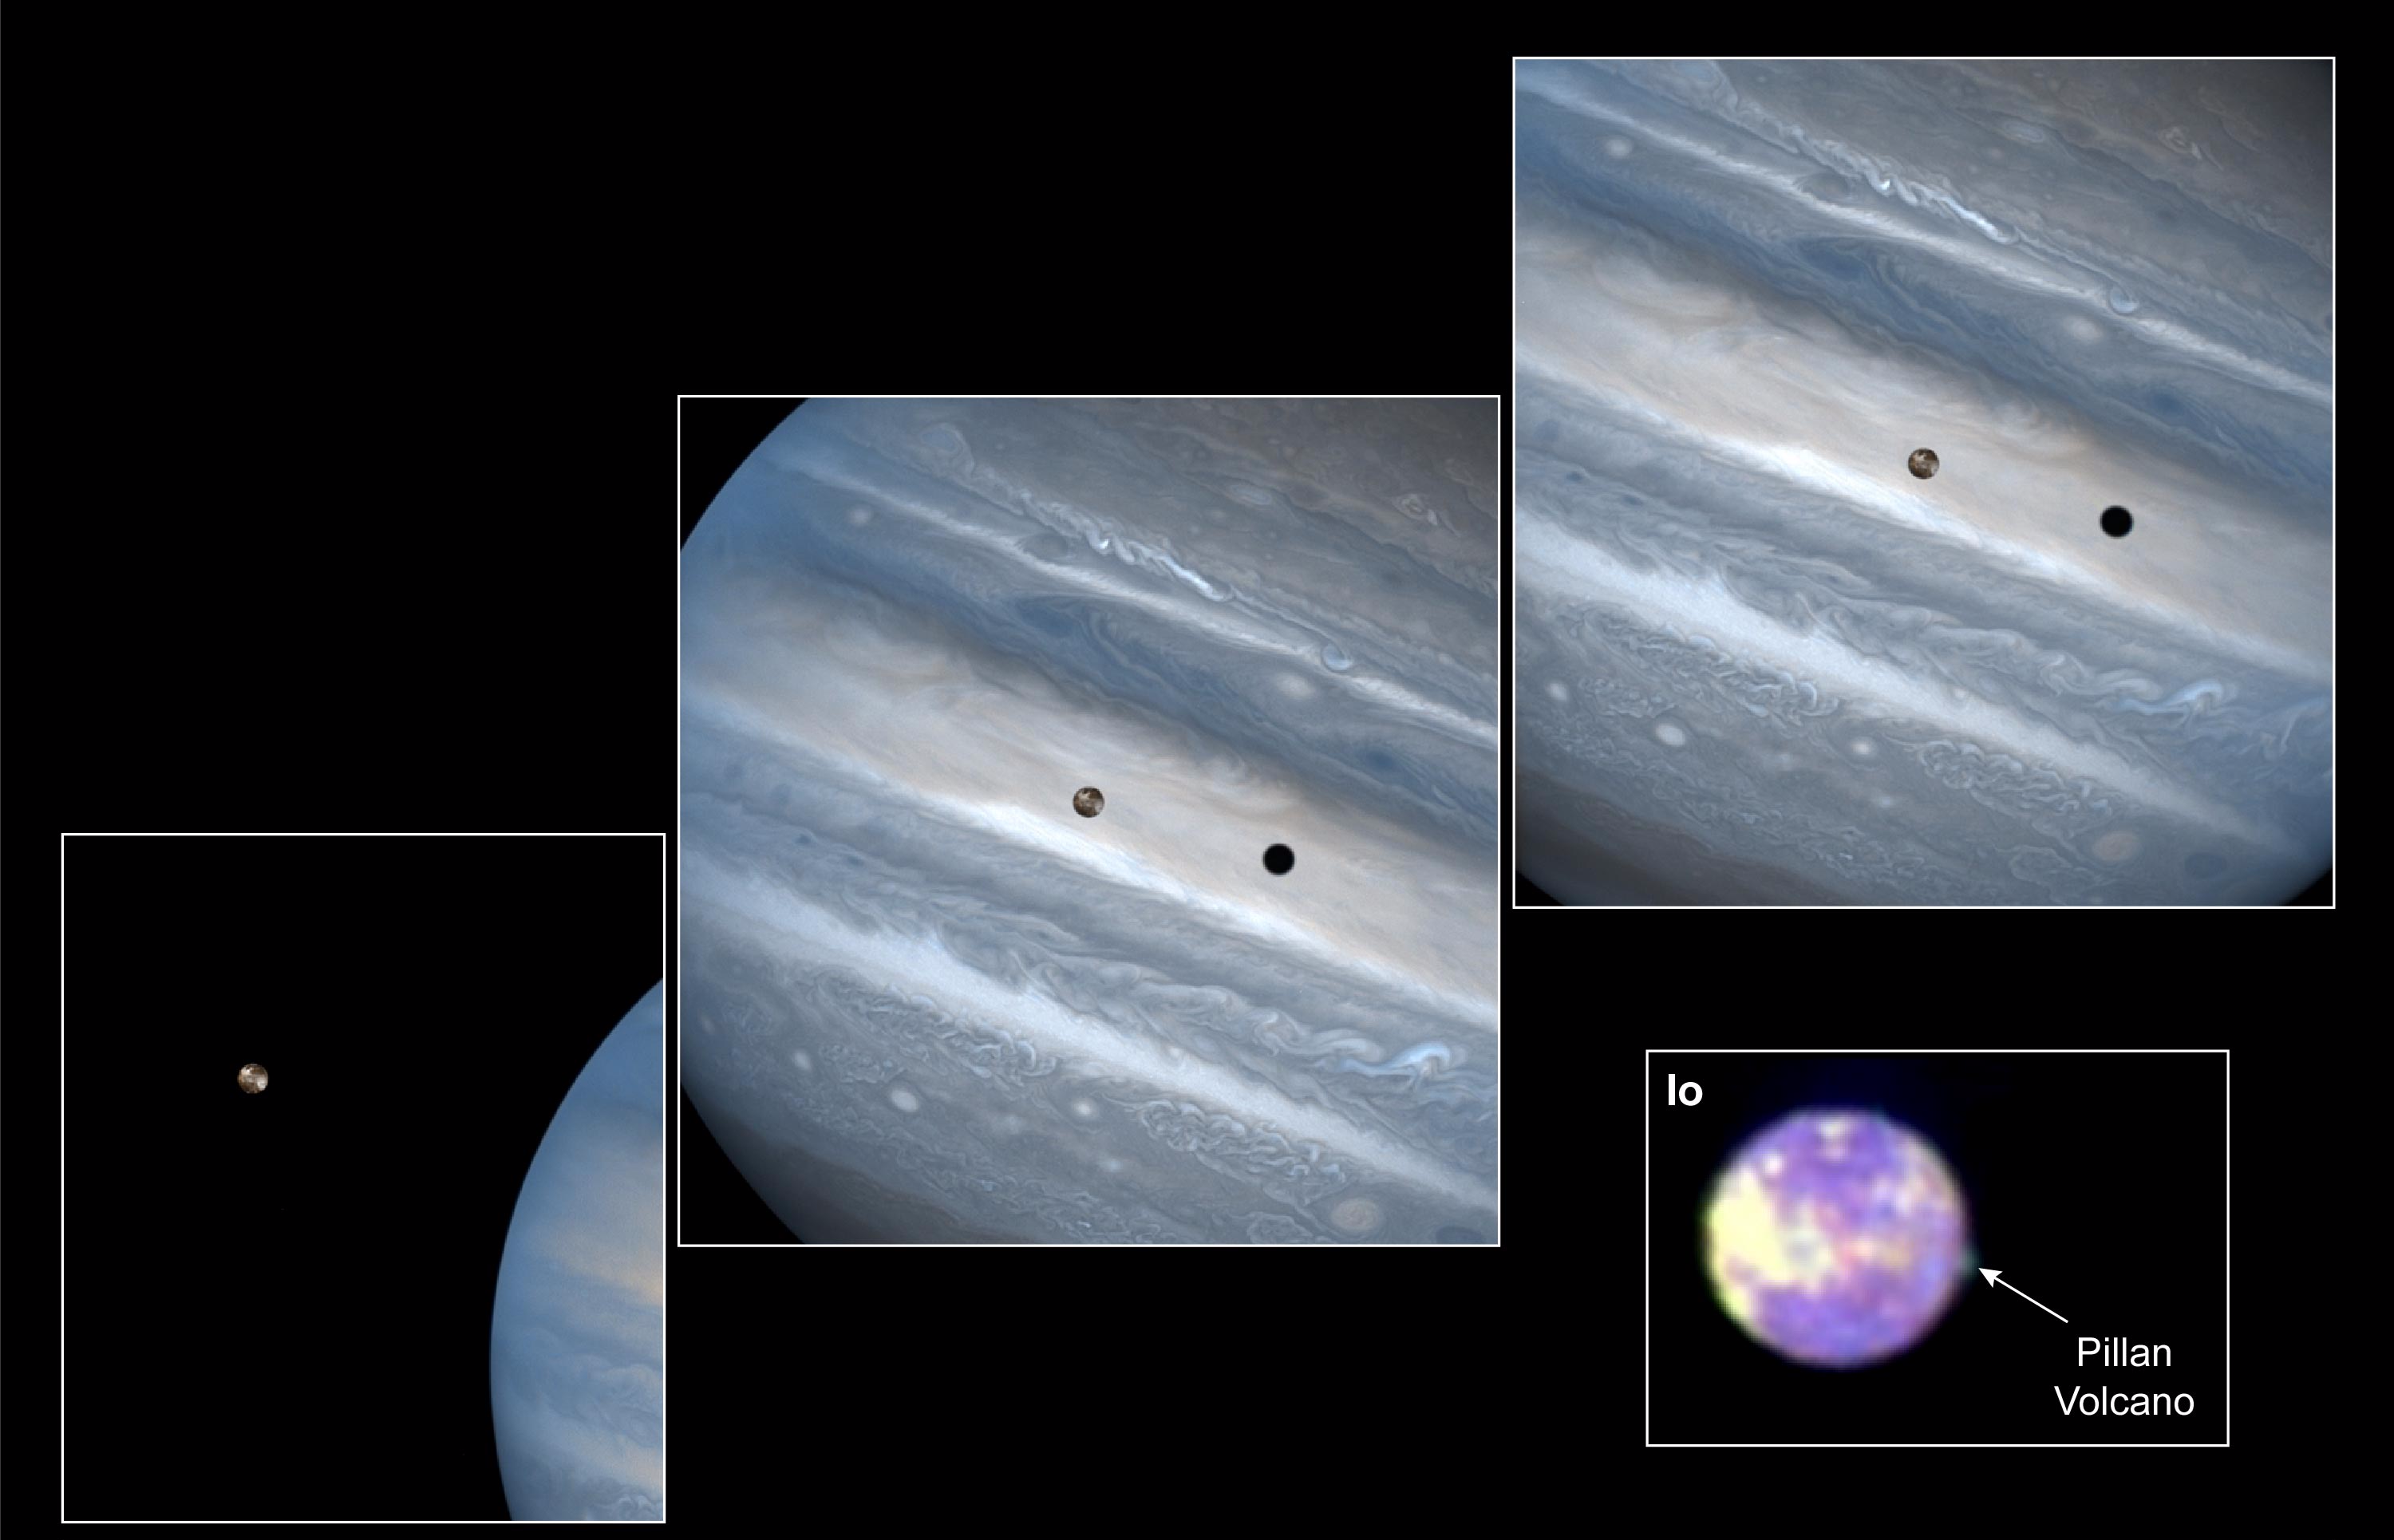

Hubble Clicks Images of Io Sweeping Across Jupiter

While hunting for volcanic plumes on Io, NASA’s Hubble Space Telescope captured these images of the volatile moon sweeping across the giant face of Jupiter. Only a few weeks before these dramatic images were taken, the orbiting telescope snapped a portrait of one of Io’s volcanoes spewing sulfur dioxide “snow.”

These stunning images of the planetary duo are being released to commemorate the ninth anniversary of the Hubble telescope’s launch on April 24, 1990. All of these images were taken with the Wide Field and Planetary Camera 2.

The three overlapping snapshots show in crisp detail Io passing above Jupiter’s turbulent clouds. The close-up picture of Io (bottom right) reveal a 120-mile-high (200-kilometer) plume of sulfur dioxide “snow” emanating from Pillan, one of the moon’s active volcanoes.

“Other observations have inferred sulfur dioxide ‘snow’ in Io’s plumes, but this image offers direct observational evidence for sulfur dioxide ‘snow’ in an Io plume,” explains John R. Spencer of Lowell Observatory in Flagstaff, Ariz.

A Trip Around Jupiter

The three snapshots of the volcanic moon rounding Jupiter were taken over a 1.8-hour time span. Io is roughly the size of Earth’s moon but 2,000 times farther away. In two of the images, Io appears to be skimming Jupiter’s cloud tops, but it’s actually 310,000 miles (500,000 kilometers) away. Io zips around Jupiter in 1.8 days, whereas the moon circles Earth every 28 days.

The conspicuous black spot on Jupiter is Io’s shadow and is about the size of the moon itself (2,262 miles or 3,640 kilometers across). This shadow sails across the face of Jupiter at 38,000 mph (17 kilometers per second). The smallest details visible on Io and Jupiter measure 93 miles (150 kilometers) across, or about the size of Connecticut.

These images were further sharpened through image reconstruction techniques. The view is so crisp that one would have to stand on Io to see this much detail on Jupiter with the naked eye.

The bright patches on Io are regions of sulfur dioxide frost. On Jupiter, the white and brown regions distinguish areas of high-altitude haze and clouds; the blue regions depict relatively clear skies at high altitudes.

These images were taken July 22, 1997, in two wavelengths: 3400 Angstroms (ultraviolet) and 4100 Angstroms (violet). The colors do not correspond closely to what the human eye would see because ultraviolet light is invisible to the eye.

Io: Jupiter’s Volcanic Moon

In the close-up picture of Io (bottom right), the mound rising from Io’s surface is actually an eruption from Pillan, a volcano that had previously been dormant.

Measurements at two ultraviolet wavelengths indicate that the ejecta consist of sulfur dioxide “snow,” making the plume appear green in this false-color image. Astronomers increased the color contrast and added false colors to the image to make the faint plume visible.

Pillan’s plume is very hot and its ejecta is moving extremely fast. Based on information from the Galileo spacecraft, Pillan’s outburst is at least 2,240 degrees Fahrenheit (1,500 degrees Kelvin). The late bloomer is spewing material at speeds of 1,800 mph (2,880 kilometers per hour). The hot sulfur dioxide gas expelled from the volcano cools rapidly as it expands into space, freezing into snow.

Io is well known for its active volcanoes, many of which blast huge plumes of volcanic debris into space. Astronomers discovered Pillan’s volcanic explosion while looking for similar activity from a known active volcano, Pele, about 300 miles (500 kilometers) away from Pillan. But Pele turned out to be peaceful. Io has hundreds of active volcanoes, but only a few, typically eight or nine, have visible plumes at any given time.

Scientists will get a closer look at Io later this year during a pair of close flybys to be performed by NASA’s Galileo spacecraft, which has been orbiting Jupiter and its moons for nearly 3-1/2 years.

The first Galileo flyby is scheduled for Oct. 10 at an altitude of 379 miles (610 kilometers), and the other will occur on Nov. 25, when the spacecraft will fly only 186 miles (300 kilometers) above Io’s fiery surface. If the spacecraft survives this daring journey into the intense Jovian radiation environment near Io, it will send back images with dramatically higher resolution than any obtained before, according to mission scientists.

The Hubble telescope image of Io’s volcanic plume is a composite taken July 5, 1997, in three wavelengths: 2600 Angstroms (ultraviolet), 3400 Angstroms (ultraviolet), and 4100 Angstroms (violet).

Credit: NASA/JPL/STScI